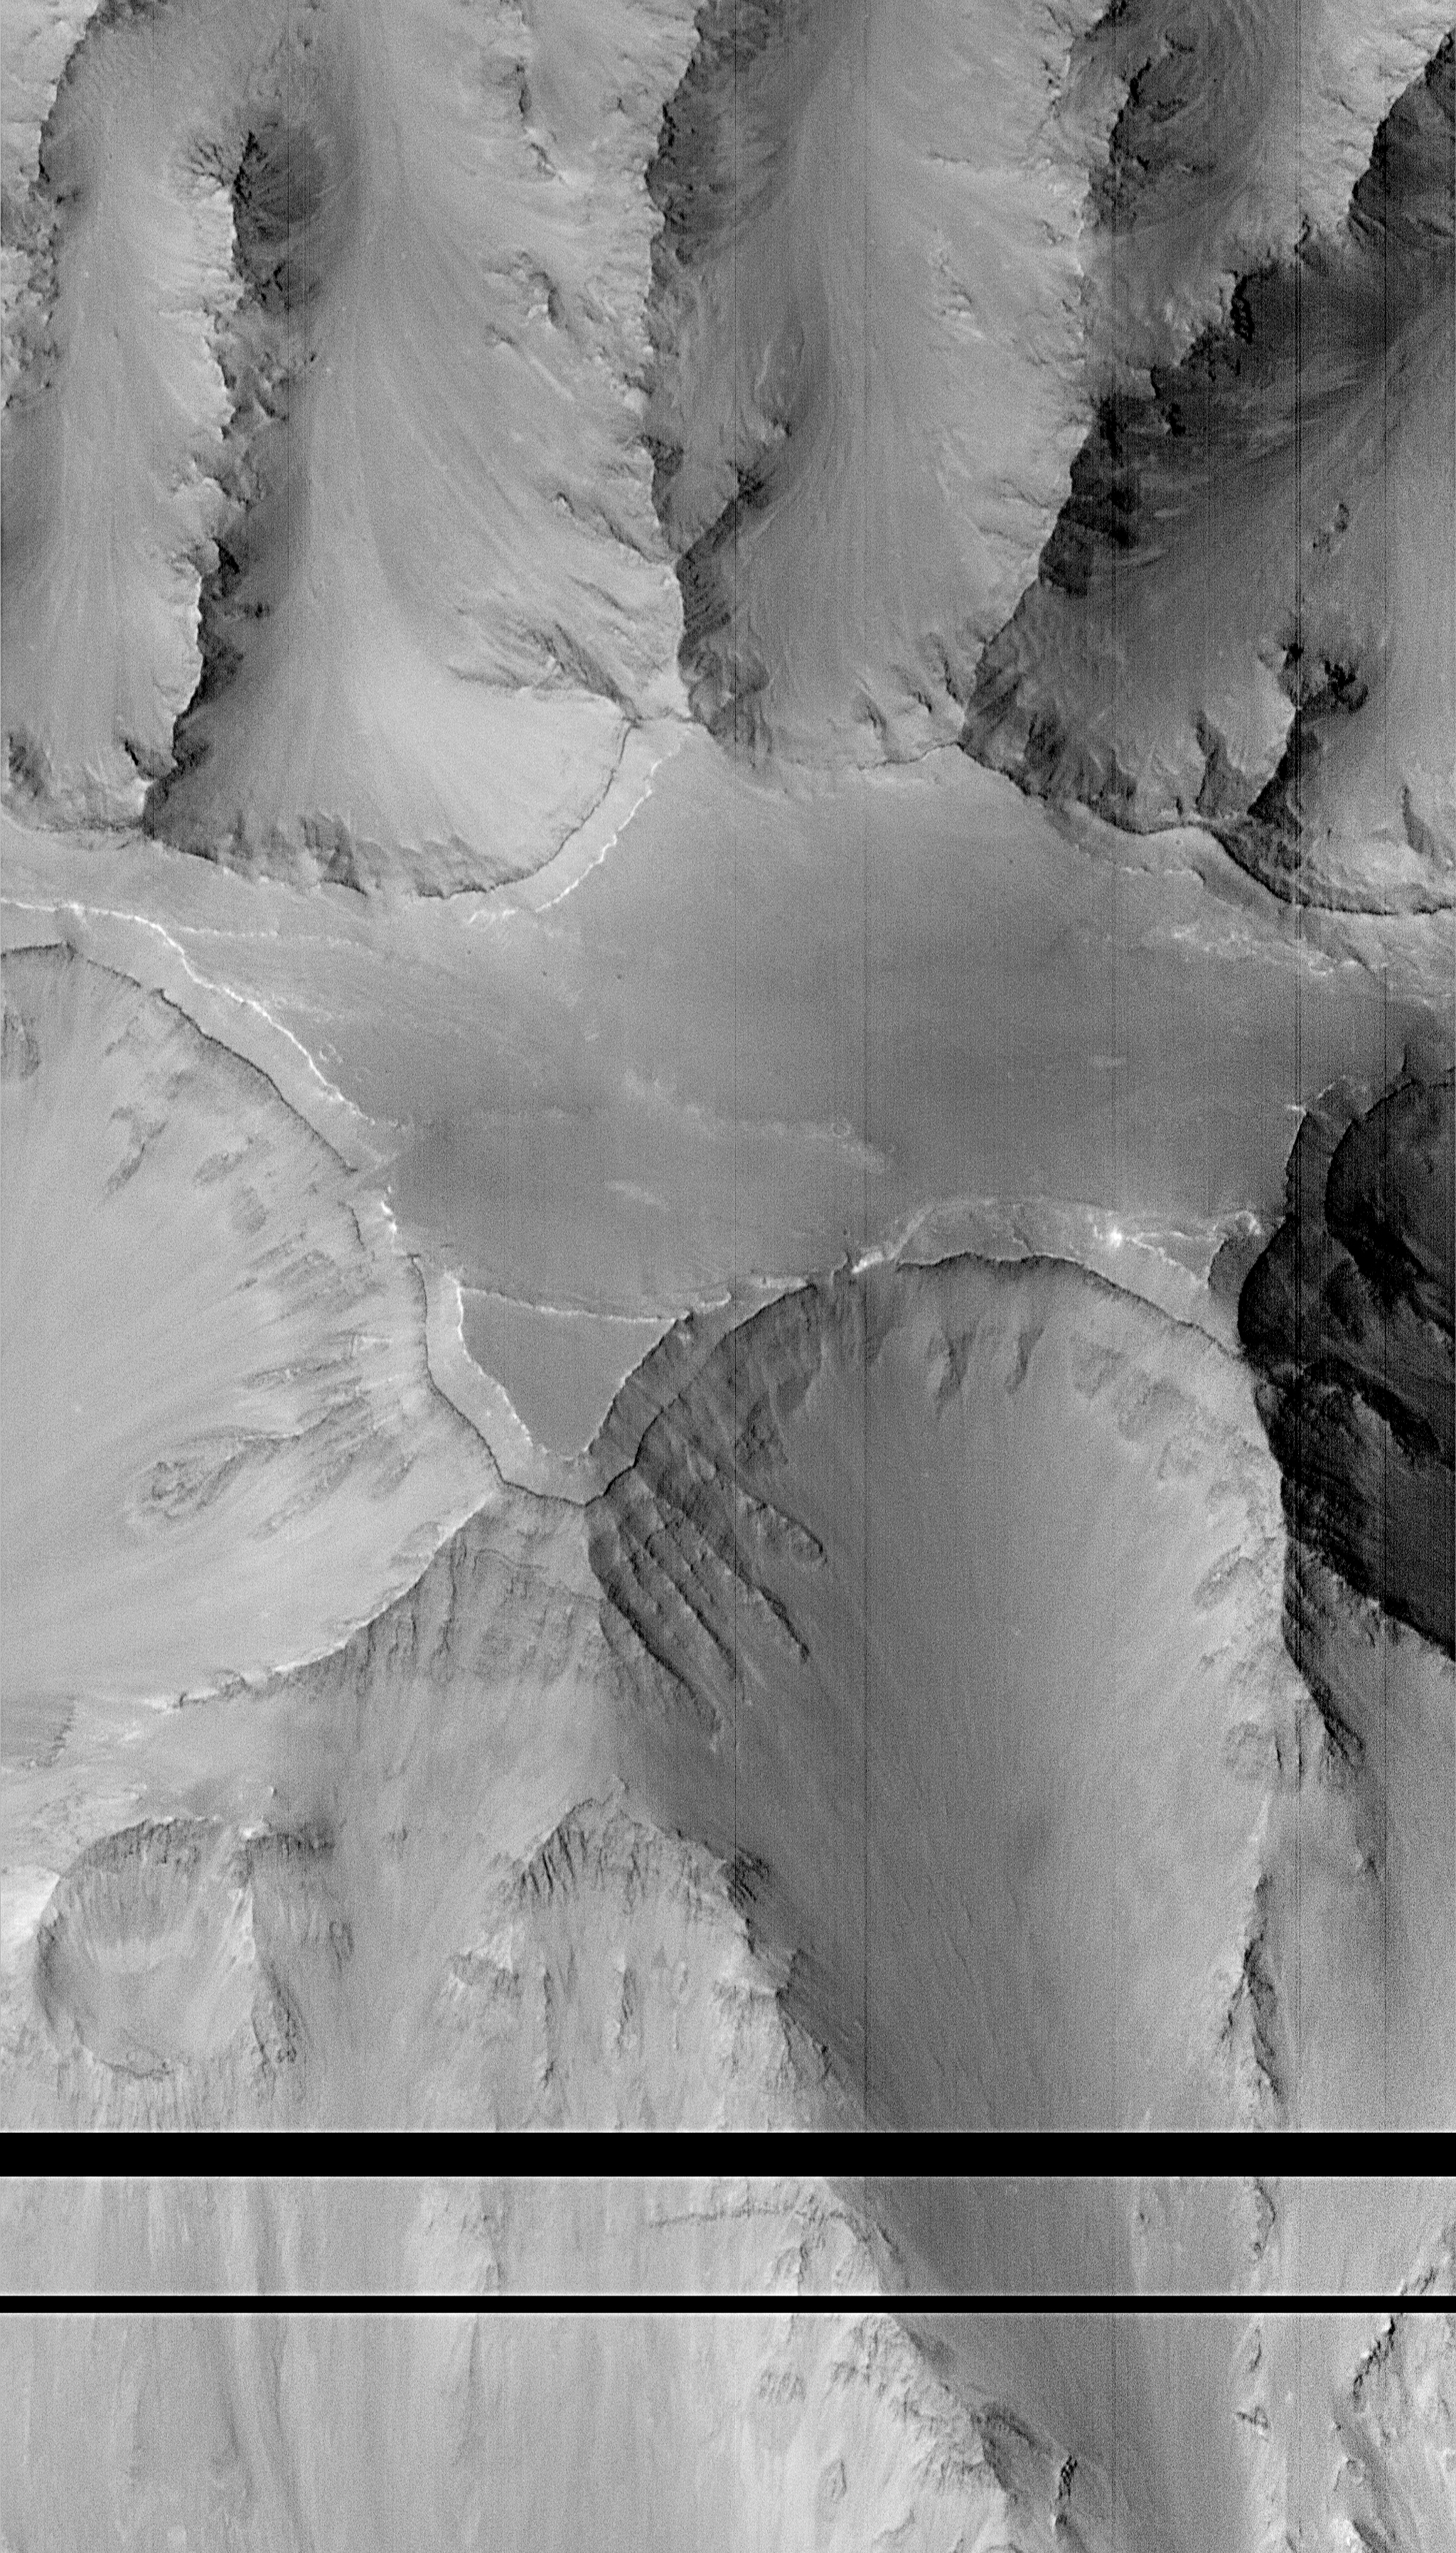

Layers within the Valles Marineris: Clues to the Ancient Crust of Mars – High Resolution Image

This high resolution picture of the Martian surface was obtained in the early evening of January 1, 1998 by the Mars Orbiter Camera (MOC), shortly after the Mars Global Surveyor spacecraft began it’s 80th orbit. Seen in this view are a plateau and surrounding steep slopes within the Valles Marineris, the large system of canyons that stretches 4000 km (2500 mi) along the equator of Mars. The image covers a tiny fraction of the canyons at very high resolution: it extends only 9.8 km by 17.3 km (6.1 mi by 10.7 mi) but captures features as small as 6 m (20 ft) across. The highest terrain in the image is the relatively smooth plateau near the center. Slopes descend to the north and south (upper and lower part of image, respectively) in broad, debris-filled gullies with intervening rocky spurs. Multiple rock layers, varying from a few to a few tens of meters thick, are visible in the steep slopes on the spurs and gullies. Layered rocks on Earth form from sedimentary processes (such as those that formed the layered rocks now seen in Arizona’s Grand Canyon) and volcanic processes (such as layering seen in the Waimea Canyon on the island of Kauai). Both origins are possible for the Martian layered rocks seen in this image. In either case, the total thickness of the layered rocks seen in this image implies a complex and extremely active early history for geologic processes on Mars.

Malin Space Science Systems (MSSS) and the California Institute of Technology built the MOC using spare hardware from the Mars Observer mission. MSSS operates the camera from its facilities in San Diego, CA. The Jet Propulsion Laboratory’s Mars Surveyor Operations Project operates the Mars Global Surveyor spacecraft with its industrial partner, Lockheed Martin Astronautics, from facilities in Pasadena, CA and Denver, CO.

Credit: NASA/JPL/Malin Space Science Systems